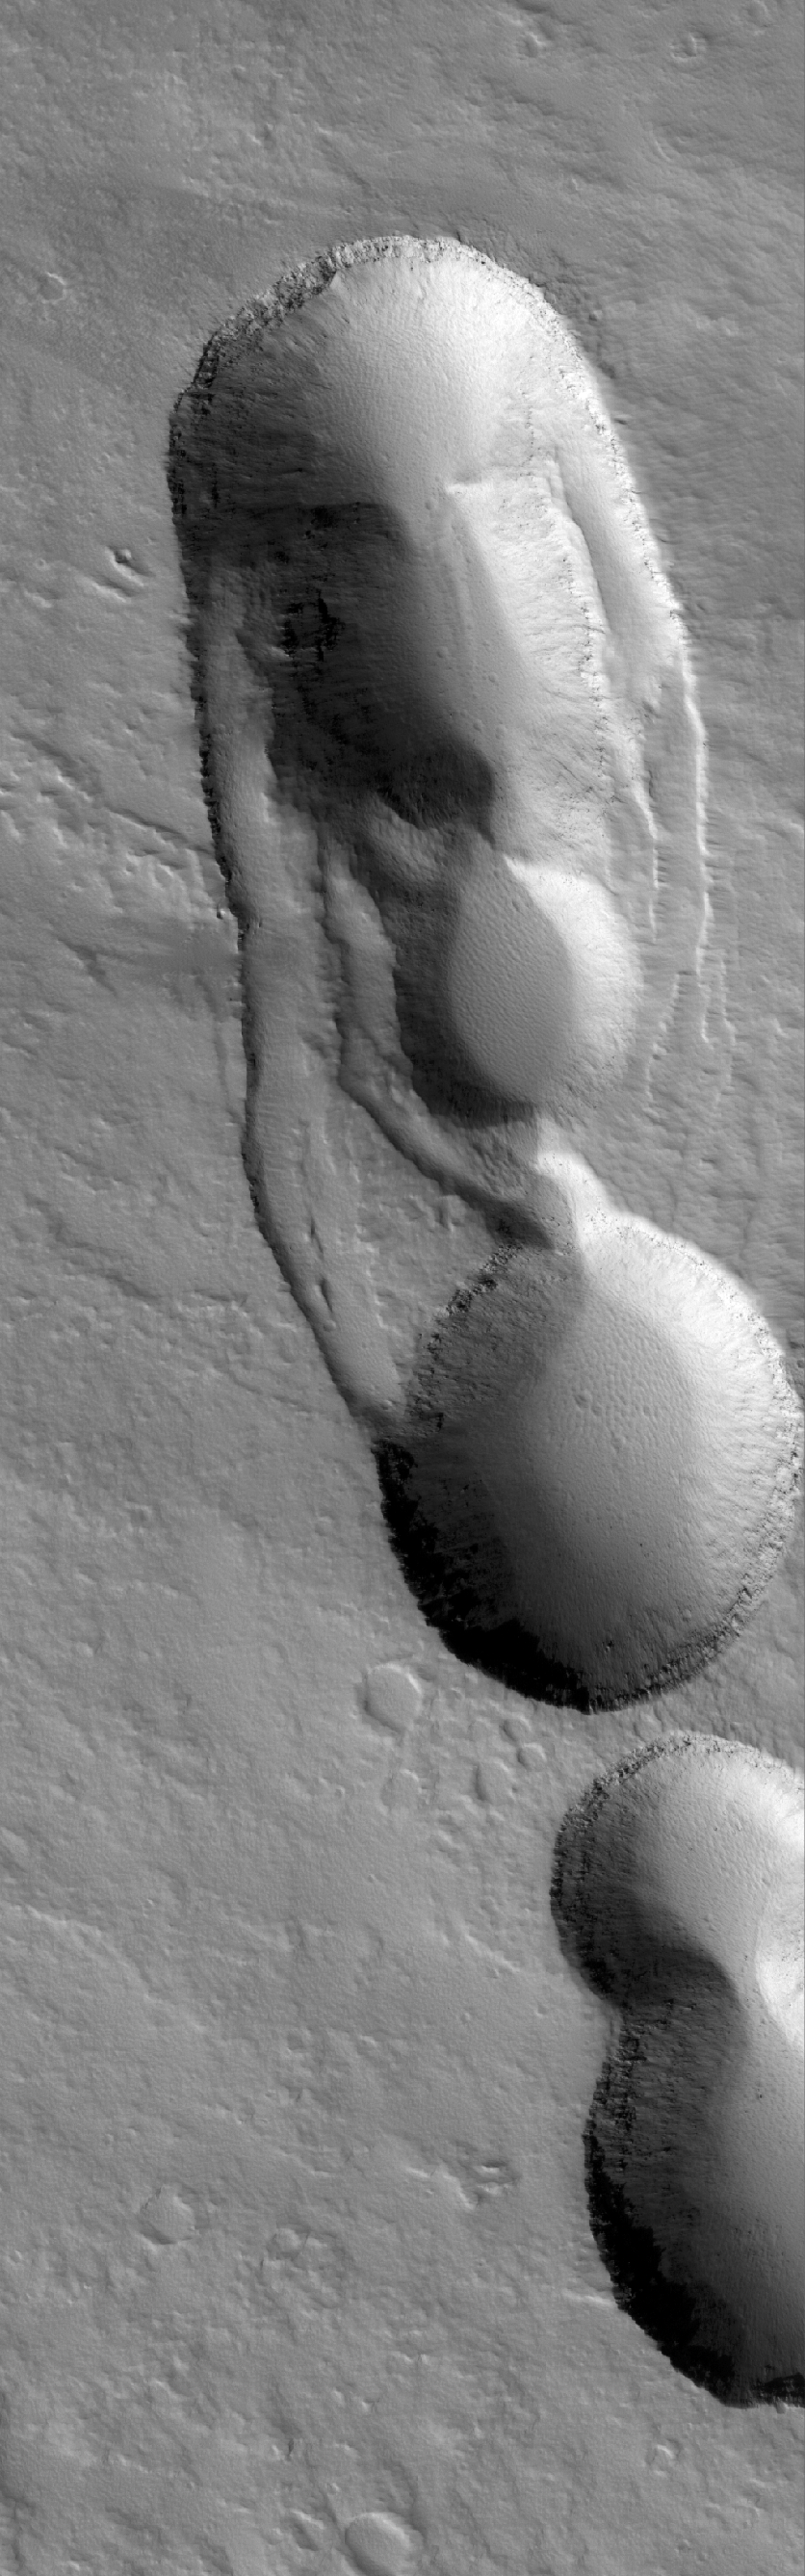

Ascraeus Pits

13 November 2005
This Mars Global Surveyor (MGS) Mars Orbiter Camera (MOC) image shows collapse pits on the lower east flank of Ascraeus Mons, a larger volcano in the Tharsis region of Mars.

Location near: 11.5°N, 102.2°W
Image width: width: ~3 km (~1.9 mi)
Illumination from: lower left
Season: Northern Autumn

Credit: NASA/JPL/Malin Space Science Systems